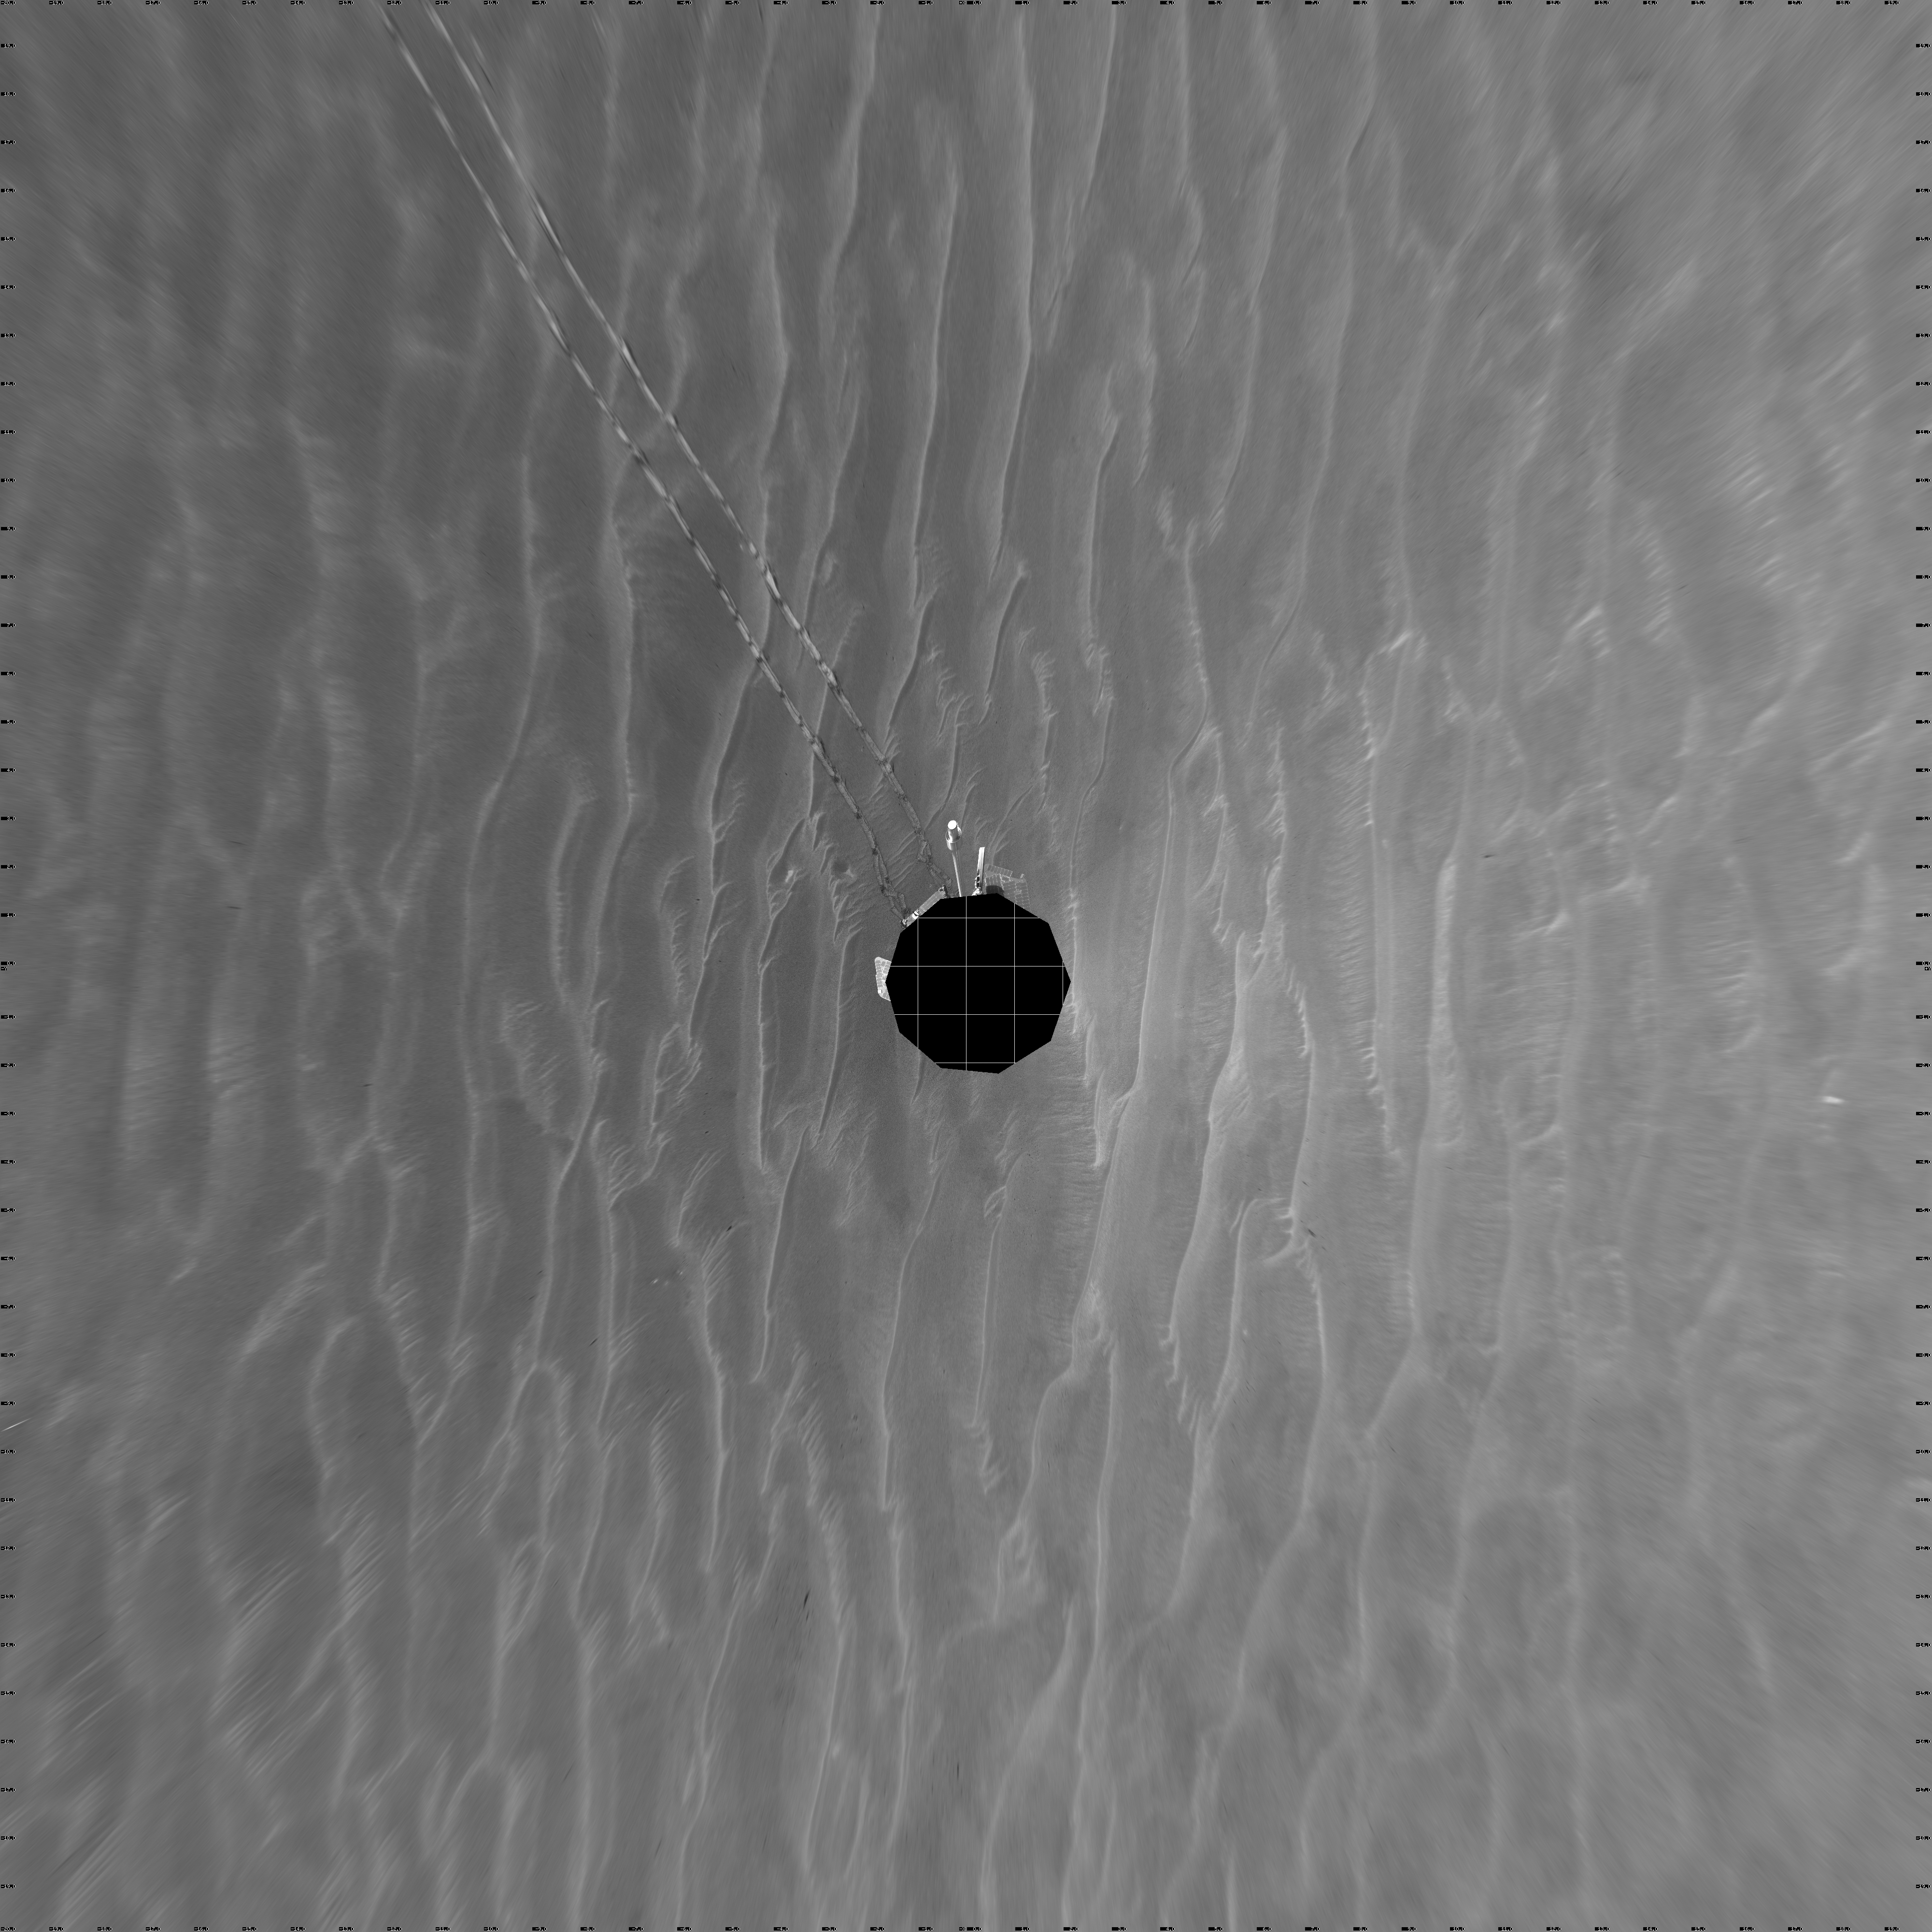

Opportunity View on Sol 398 (vertical)

NASA’s Mars Exploration Rover Opportunity used its navigation camera to take the images combined into this 360-degree view of the rover’s surroundings on the 398th martian day, or sol, of its surface mission (March 7, 2005). Opportunity drove 95 meters (312 feet) toward “Vostok Crater” that sol before taking the images. The drive was done in four steps: three “blind-drive” segments followed by a segment using the rover’s autonomous navigation. This location is catalogued as Opportunity’s site 49. The view is presented in a vertical projection with geometric seam correction.

Credit: NASA/JPL